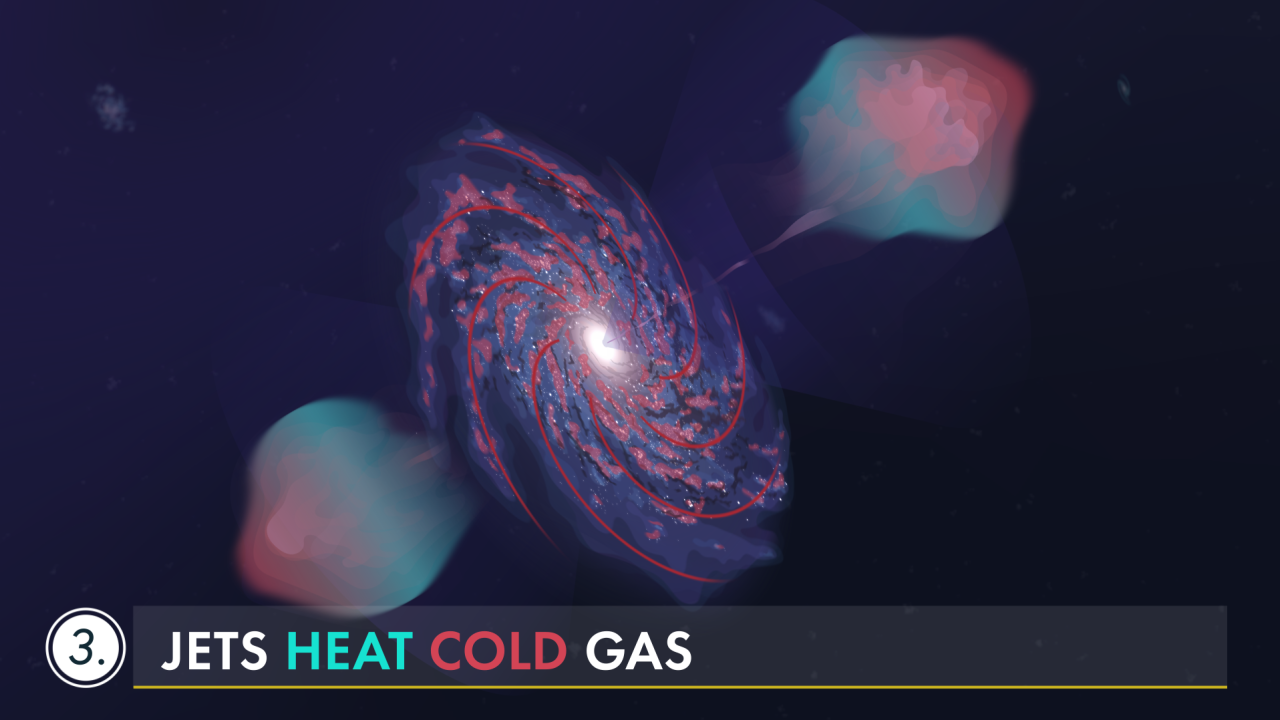

Dissecting Supermassive Black Holes: The Feedback Loop

Watch as the jets and winds from a supermassive black hole affect its host galaxy—and the space hundreds of thousands of light-years away over millions of years.

Explore our image and video collections to find more videos in this series, including "Pinpointing the Flows,” and “Conditions for Star Formation,” and the complete “Dissecting Supermassive Black Holes” infographic available to admire, print, and post on your wall!

Credit: Video: NASA, ESA, CSA, Leah Hustak (STScI)